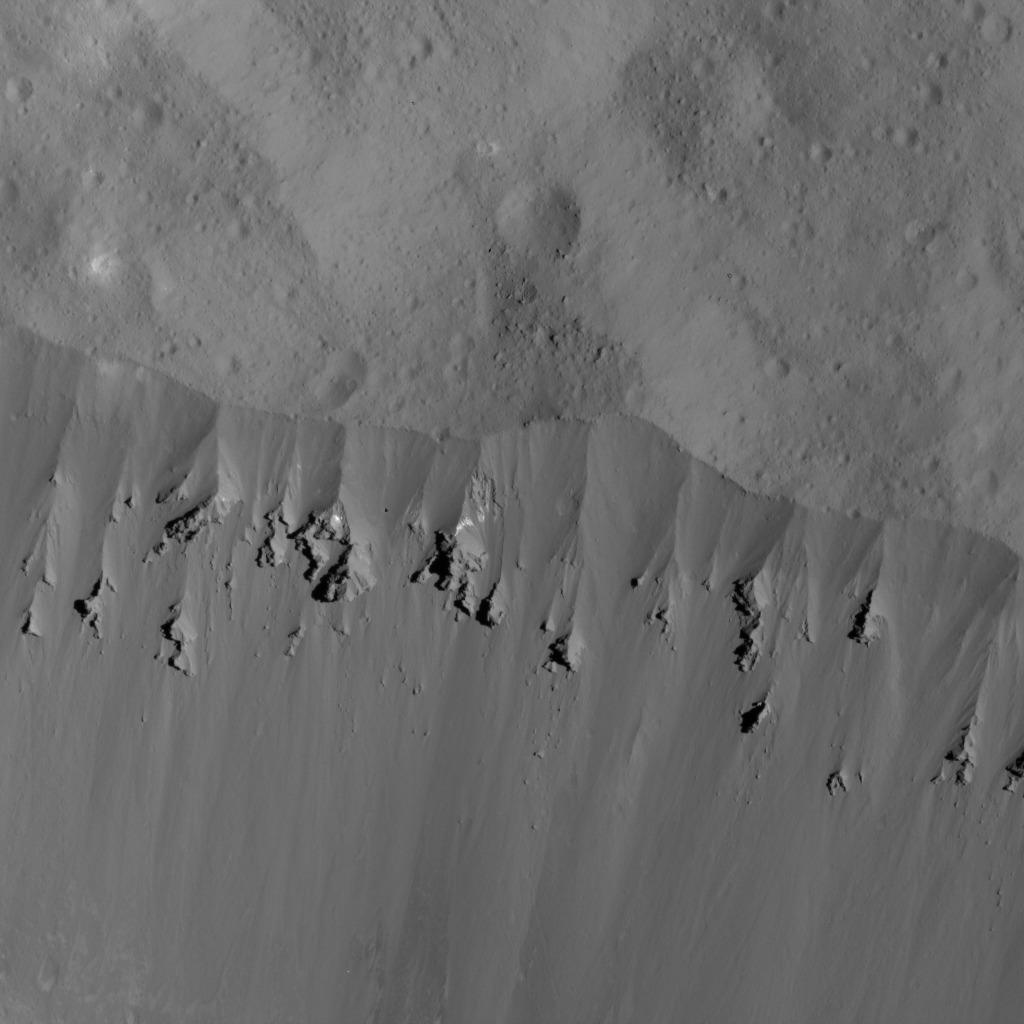

Landslides Along Occator Crater’s Rim

This image was obtained by NASA’s Dawn spacecraft on June 9, 2018 from an altitude of about 27 miles (44 kilometers).

The center of this picture is located at about 22.1 degrees north latitude and 244.4 degrees east longitude.

Dawn’s mission is managed by JPL for NASA’s Science Mission Directorate in Washington. Dawn is a project of the directorates Discovery Program, managed by NASA’s Marshall Space Flight Center in Huntsville, Alabama. JPL is responsible for overall Dawn mission science. Orbital ATK Inc., in Dulles, Virginia, designed and built the spacecraft. The German Aerospace Center, Max Planck Institute for Solar System Research, Italian Space Agency and Italian National Astrophysical Institute are international partners on the mission team.

Credit: NASA/JPL-Caltech/UCLA/MPS/DLR/IDA